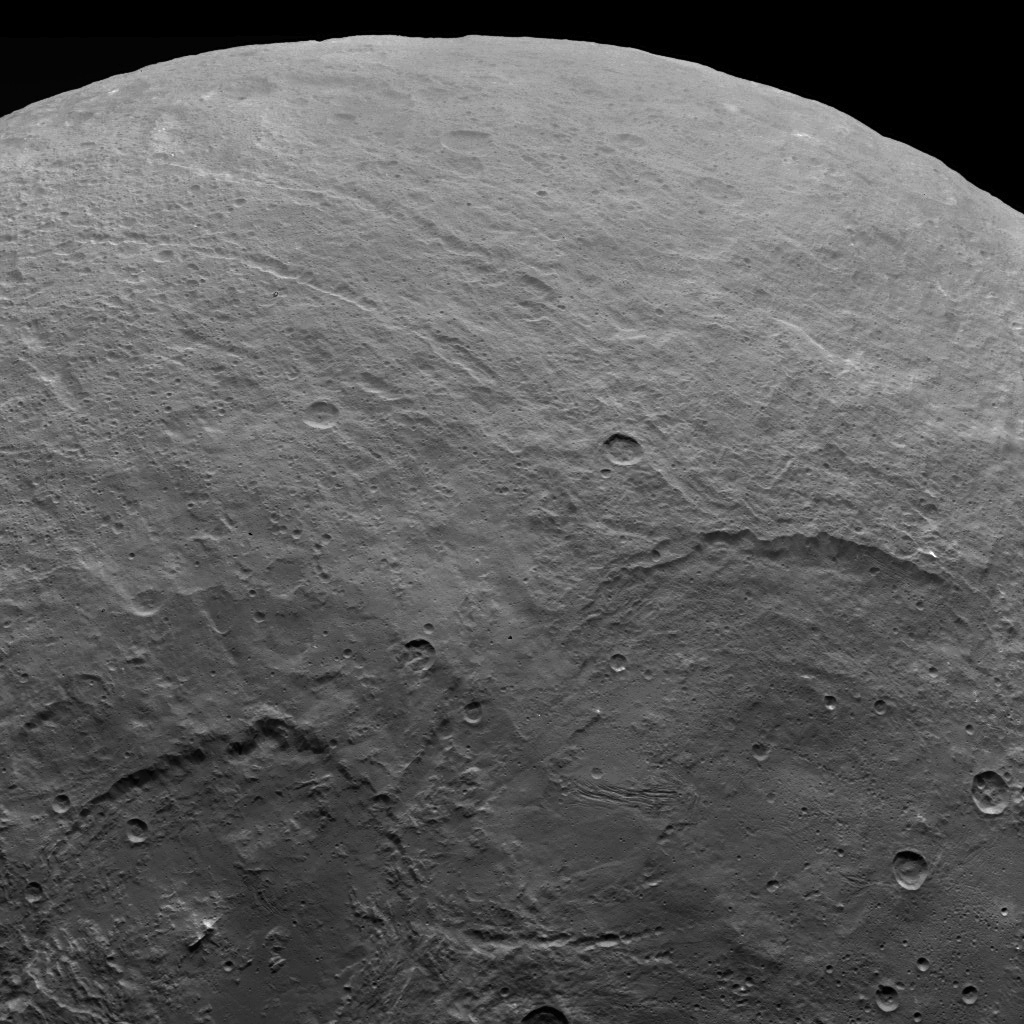

Dawn Survey Orbit Image 9

A variety of craters and other geological features can be found on dwarf planet Ceres. NASA’s Dawn spacecraft took this image of Ceres from an altitude of 2,700 miles (4,400 kilometers). The image, with a resolution of 1,400 feet (410 meters) per pixel, was taken on June 5, 2015.

Dawn’s mission is managed by JPL for NASA’s Science Mission Directorate in Washington. Dawn is a project of the directorate’s Discovery Program, managed by NASA’s Marshall Space Flight Center in Huntsville, Alabama. UCLA is responsible for overall Dawn mission science. Orbital ATK, Inc., in Dulles, Virginia, designed and built the spacecraft. The German Aerospace Center, the Max Planck Institute for Solar System Research, the Italian Space Agency and the Italian National Astrophysical Institute are international partners on the mission team.

Credit: NASA/JPL-Caltech/UCLA/MPS/DLR/IDA